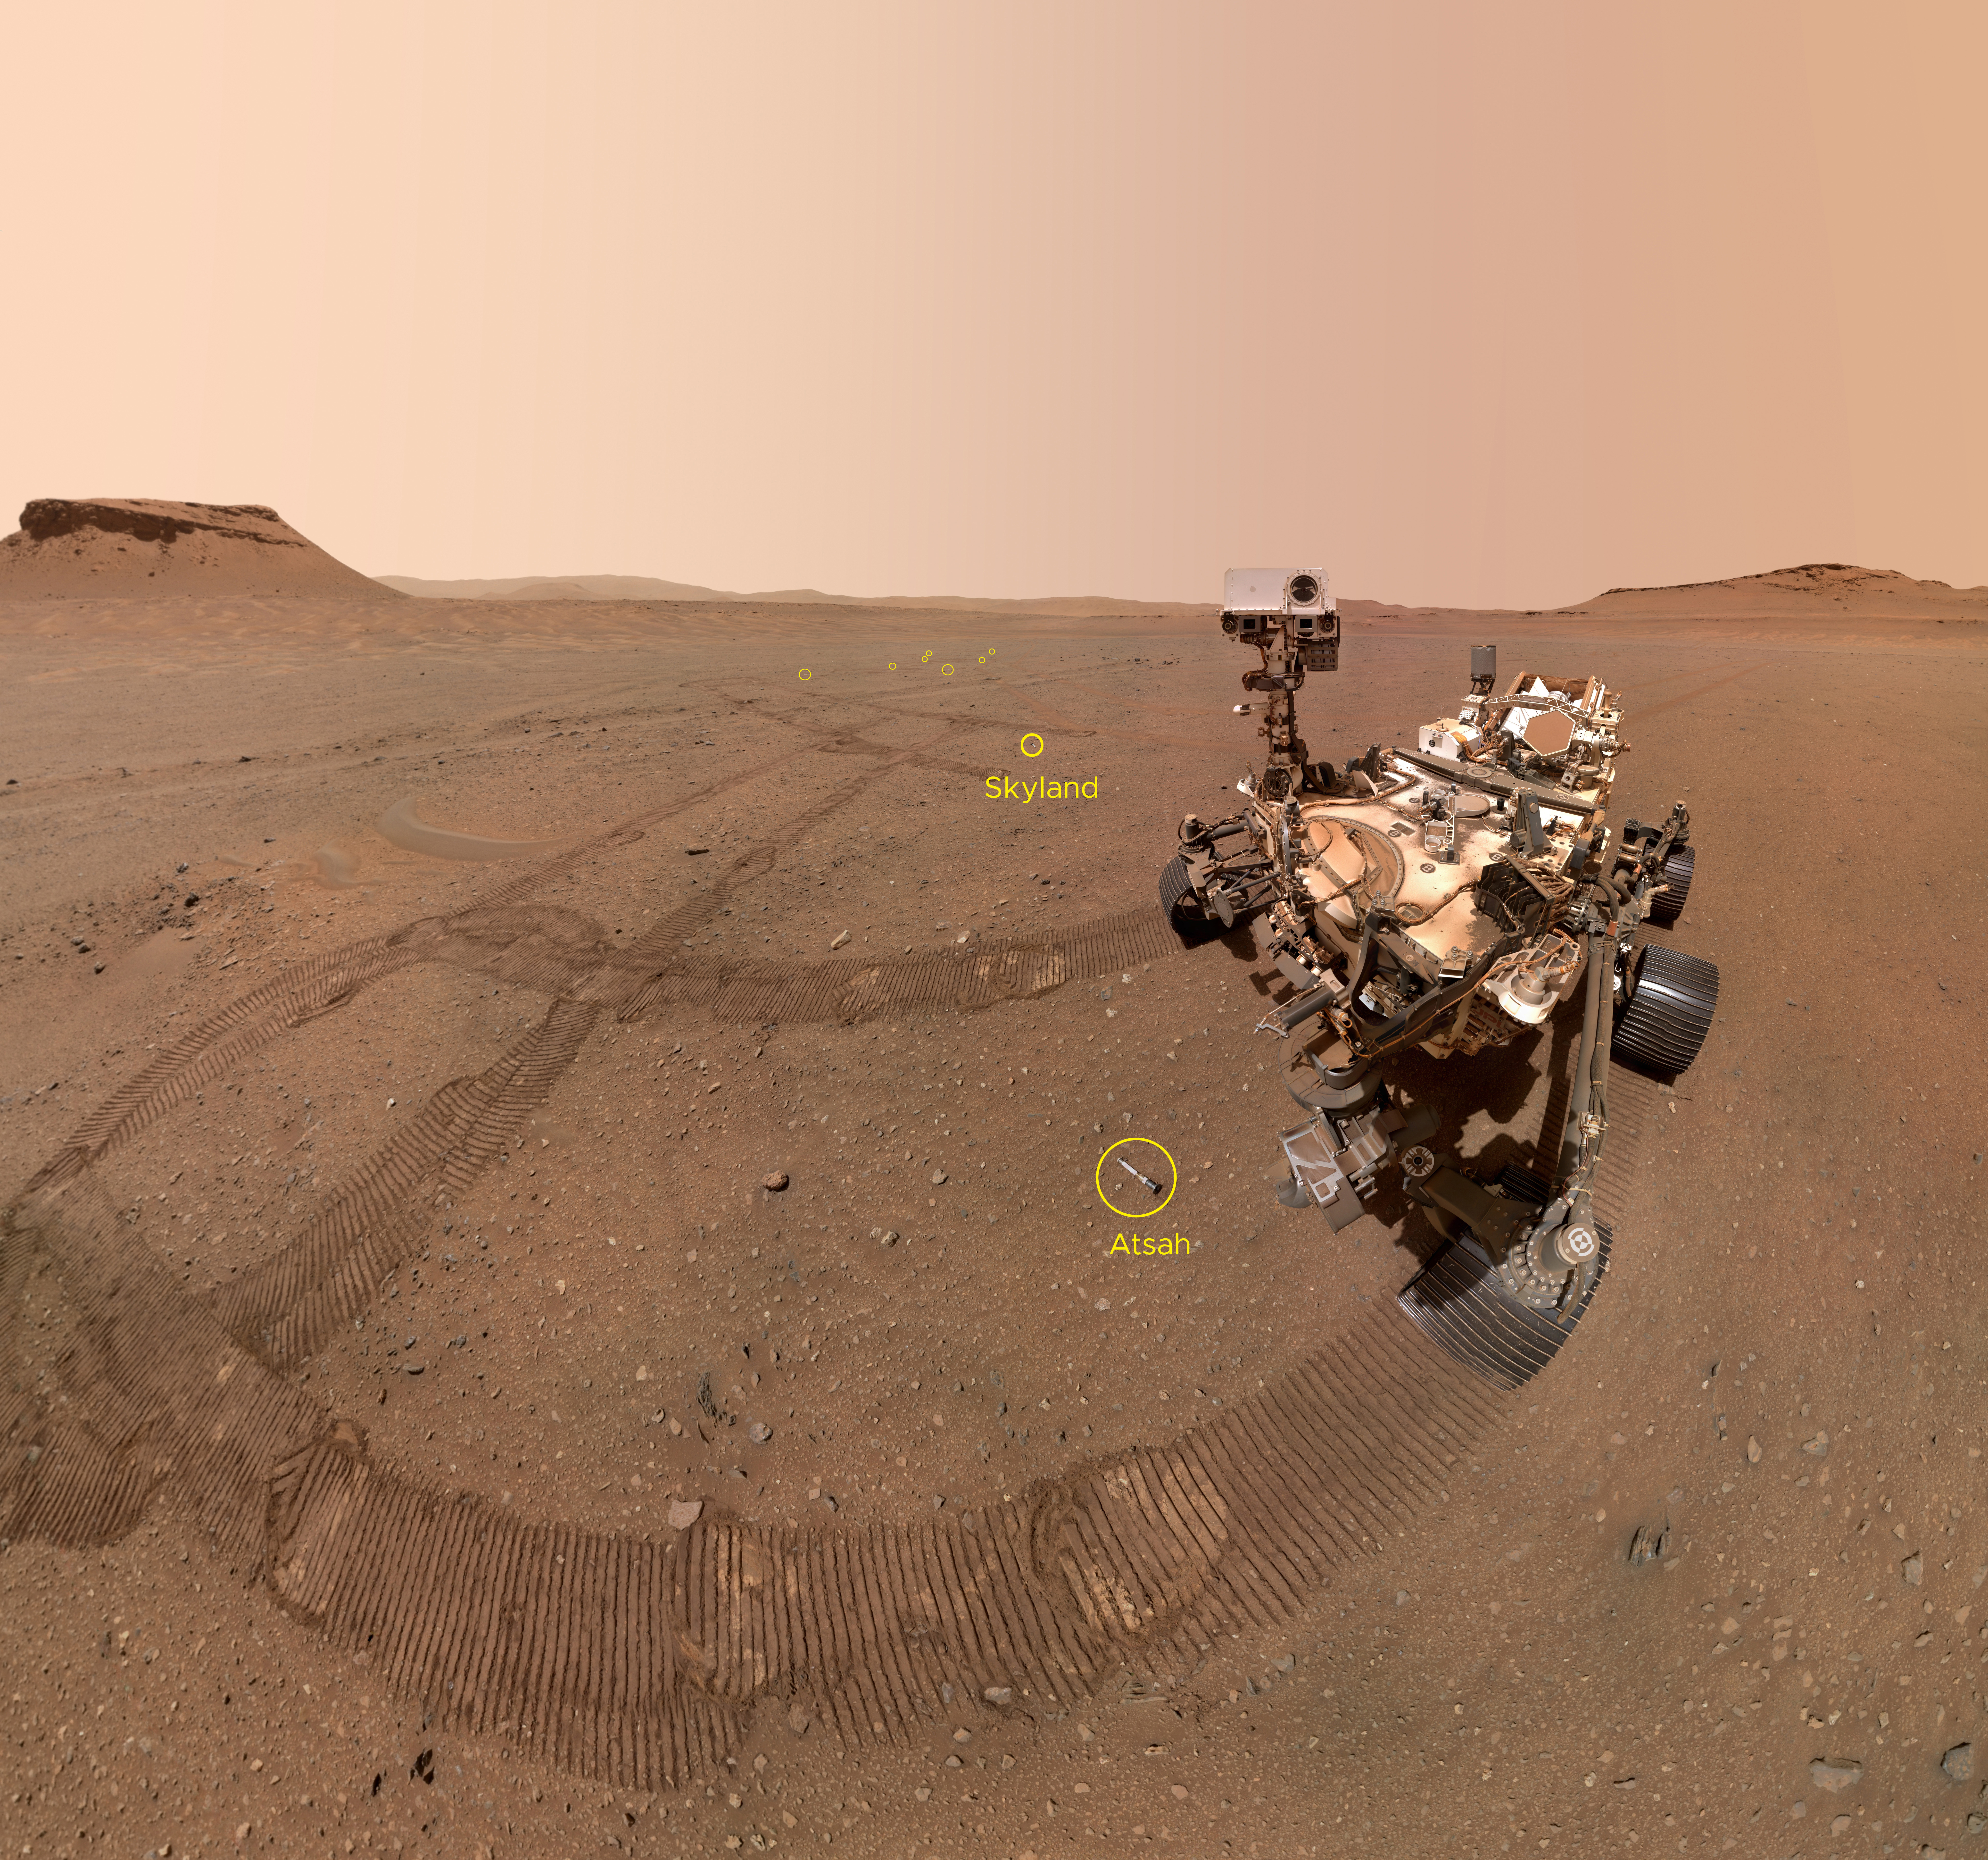

Annotated Version of Perseverance Selfie With Sample Tubes

NASA’s Perseverance Mars rover took a selfie with nine of the 10 sample tubes it deposited at a sample depot created within an area of Jezero Crater nicknamed “Three Forks.” This annotated version of the selfie points out the estimated locations of those nine tubes. The ninth tube dropped during the construction of the depot, containing the sample the science team refers to as “Atsah,” can be seen in front of the rover. Other sample tubes are visible in the background, including “Skyland,” which is labeled.

The image was taken by the WATSON (Wide Angle Topographic Sensor for Operations and eNgineering) camera on the end of the rover’s robotic arm on Jan. 22, 2023, the 684th Martian day, or sol, of the mission.

The selfie is composed of 59 individual WATSON images that were stitched together once they were sent back to Earth. The Curiosity rover takes similar selfies using a camera on its robotic arm; videos explaining how the rovers take their selfies can be found here.

The depot marks a crucial milestone in the NASA-ESA (European Space Agency) Mars Sample Return campaign that aims to bring Mars samples to Earth for closer study. The depot – completed when the 10th tube was dropped on Jan. 29, 2023 – will serve as a backup if Perseverance can’t deliver its samples to a future robotic lander.

A key objective for Perseverance’s mission on Mars is astrobiology, including the search for signs of ancient microbial life. The rover will characterize the planet’s geology and past climate, pave the way for human exploration of the Red Planet, and be the first mission to collect and cache Martian rock and regolith (broken rock and dust).

Subsequent NASA missions, in cooperation with ESA (European Space Agency), would send spacecraft to Mars to collect these sealed samples from the surface and return them to Earth for in-depth analysis.

The Mars 2020 Perseverance mission is part of NASA’s Moon to Mars exploration approach, which includes Artemis missions to the Moon that will help prepare for human exploration of the Red Planet.

NASA’s Jet Propulsion Laboratory, which is managed for the agency by Caltech in Pasadena, California, built and manages operations of the Perseverance rover.

WATSON was built by Malin Space Science Systems (MSSS) in San Diego and is operated jointly by MSSS and JPL.

Credit: NASA/JPL-Caltech/MSSS